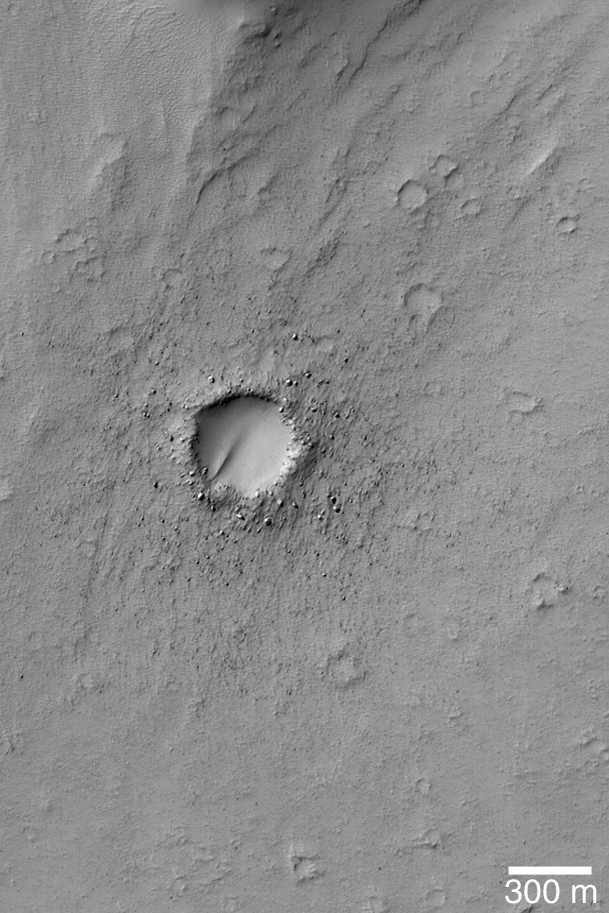

Bouldery Impact Ejecta

29 November 2004
Meteor impact craters are common the surfaces of most solid objects in the Solar System. They are least common on the volcanically-active moon of Jupiter, Io, and on Earth, where volcanism, tectonism, and erosion have all acted to erase the record of impact cratering. On Mars, erosion has also been vigorous enough to destroy craters. In other areas on Mars, craters have been filled and buried within the planet’s bedrock. This October 2004 Mars Global Surveyor (MGS) Mars Orbiter Camera (MOC) image shows a relatively young impact crater on the floor of the outflow channel system of Mangala Valles. The impact ejecta blanket in this case is quite bouldery. Some windblown sediment has partially filled the crater. These features are located near 15.1°S, 149.3°W. The crater is just over 300 meters across, about one third the diameter of the famous Meteor Crater in Arizona. The 300 meter scale bar is about 328 yards long. Sunlight illuminates the scene from the upper left.

Credit: NASA/JPL/Malin Space Science Systems